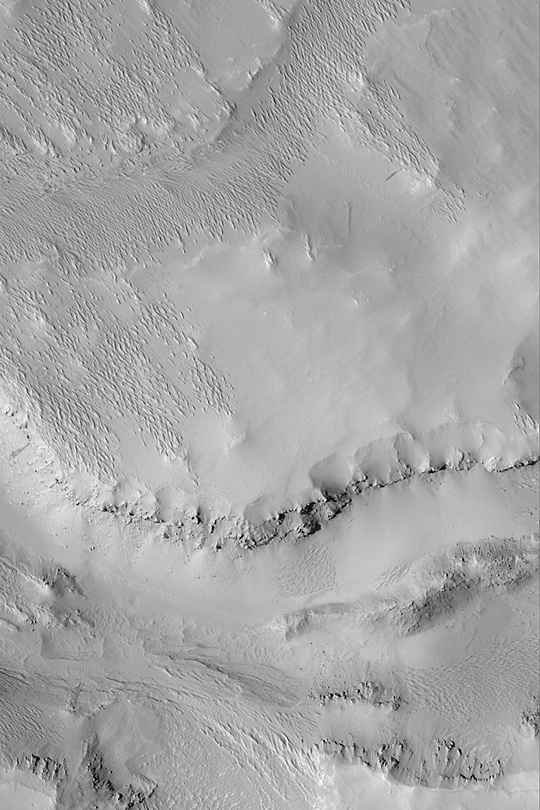

Terrain Near Gordii Dorsum

MGS MOC Release No. MOC2-383, 6 June 2003

Small ridges known as yardangs in the upper left quarter of this April 2003 Mars Global Surveyor (MGS) Mars Orbiter Camera (MOC) image indicate that wind has stripped away a mantling layer of sediment to reveal the terrain beneath. Layers and boulders on the cliff face near the south-center of the image show that the substrate is quite competent; its location southwest of Olympus Mons near Gordii Dorsum suggests the bedrock here may include old lava flows. The picture is located near 4.8°N, 142.7°W. Sunlight illuminates the scene from the left/lower left.

Credit: NASA/JPL/Malin Space Science Systems